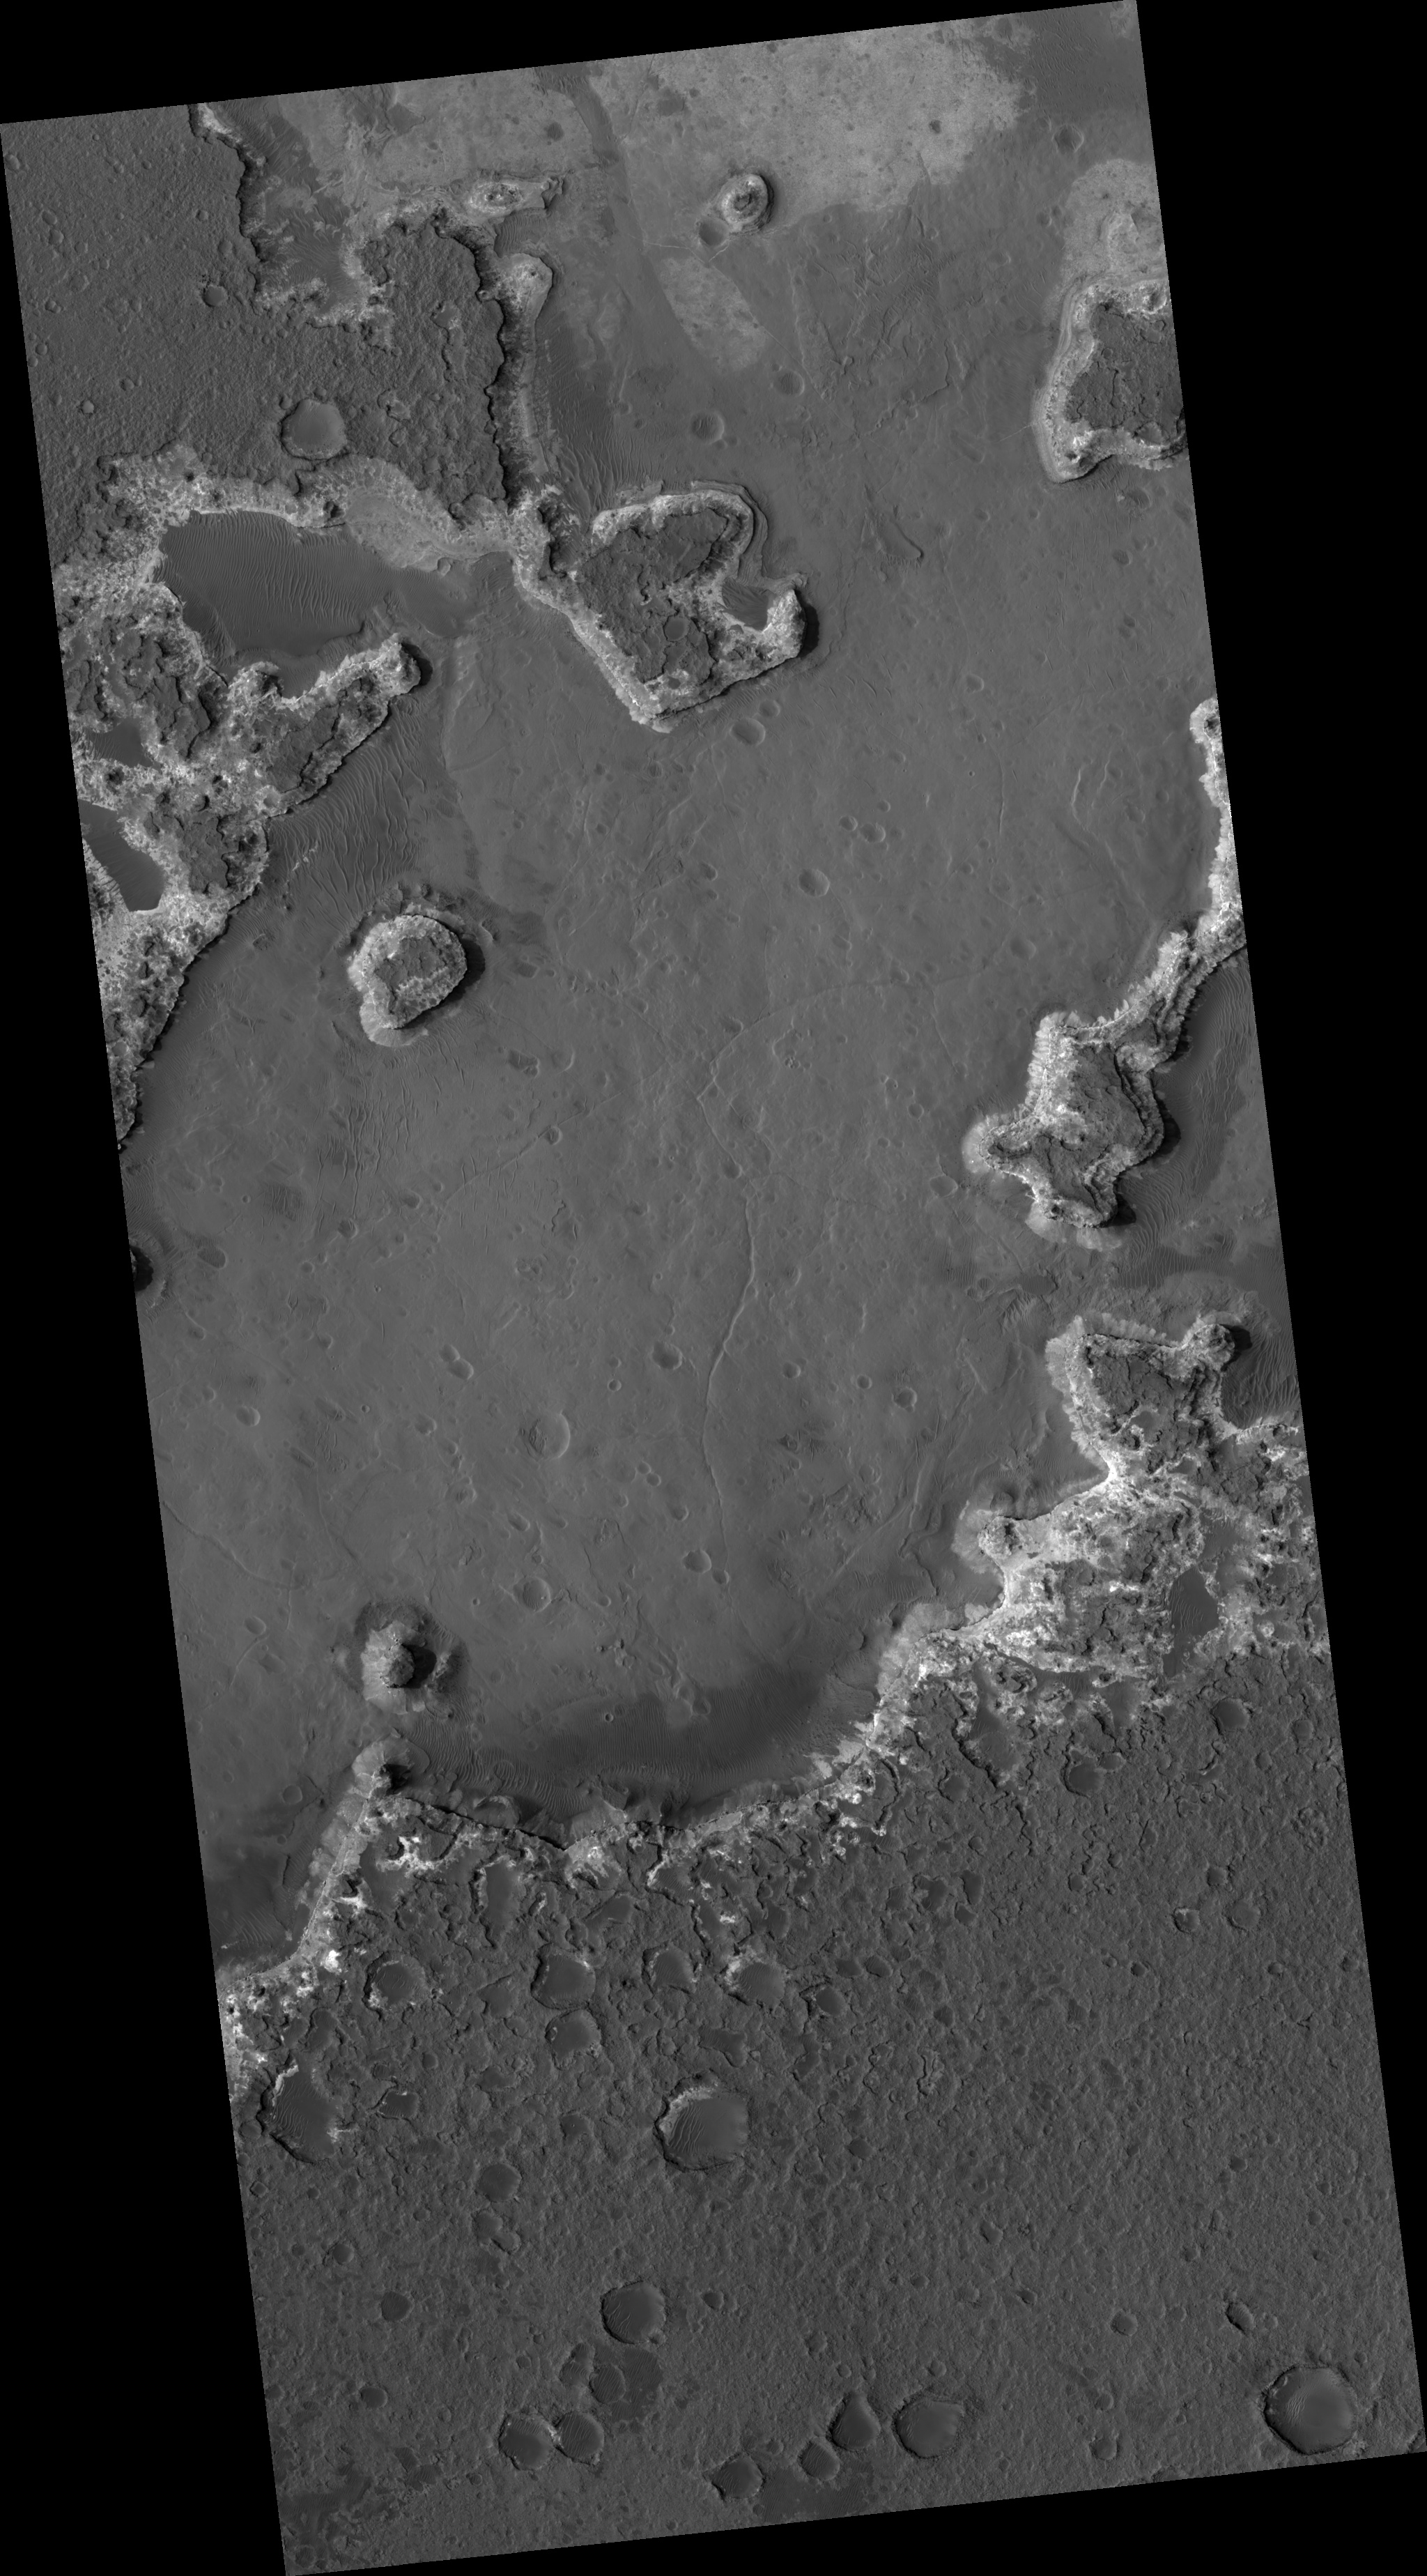

Layered Deposits in Ritchey Crater

HiRISE image (PSP_003249_1510) shows eroding layered deposits in Ritchey Crater, a large impact crater in the southern highlands.

Three general units can be seen: a relatively dark upper layer, a light middle unit, and the floor material, which may be mostly obscured by dust. The dark cap layer appears to be relatively hard and resistant, while the light material is weak. Once the upper layer is removed, the light layer does not last long.

The cutout from the top center part of the image shows this stack. The dark unit is thin and breaking into boulders. The light material is actually divided into smaller layers, and is pervasively fractured. However, the boulders falling from the edge are mostly small and rarely remain intact if they move more than a few meters. The cracking of the layer could be due to water loss from the layer, or to regional tectonic effects such as stresses from burial and erosion. The base unit is partially covered by wind-blown ripples.

It is unclear how each of these layers formed. Volcanic ash layers, lake or stream deposits, or sandstone deposited by dunes can all produce horizontal layers. Unraveling the origin would provide important clues to Mars’ past.

Observation Toolbox
Acquisition date: 4 April 2007
Local Mars time: 3:40 PM
Degrees latitude (centered): -28.5°
Degrees longitude (East): 309.4°
Range to target site: 259.1 km (161.9 miles)
Original image scale range: 25.9 cm/pixel (with 1 x 1 binning) so objects ~78 cm across are resolved
Map-projected scale: 25 cm/pixel and north is up
Map-projection: EQUIRECTANGULAR
Emission angle: 7.4°
Phase angle: 60.4°
Solar incidence angle: 53°, with the Sun about 37° above the horizon
Solar longitude: 214.1°, Northern Autumn

NASA’s Jet Propulsion Laboratory, a division of the California Institute of Technology in Pasadena, manages the Mars Reconnaissance Orbiter for NASA’s Science Mission Directorate, Washington. Lockheed Martin Space Systems, Denver, is the prime contractor for the project and built the spacecraft. The High Resolution Imaging Science Experiment is operated by the University of Arizona, Tucson, and the instrument was built by Ball Aerospace and Technology Corp., Boulder, Colo.

Credit: NASA/JPL/Univ. of Arizona